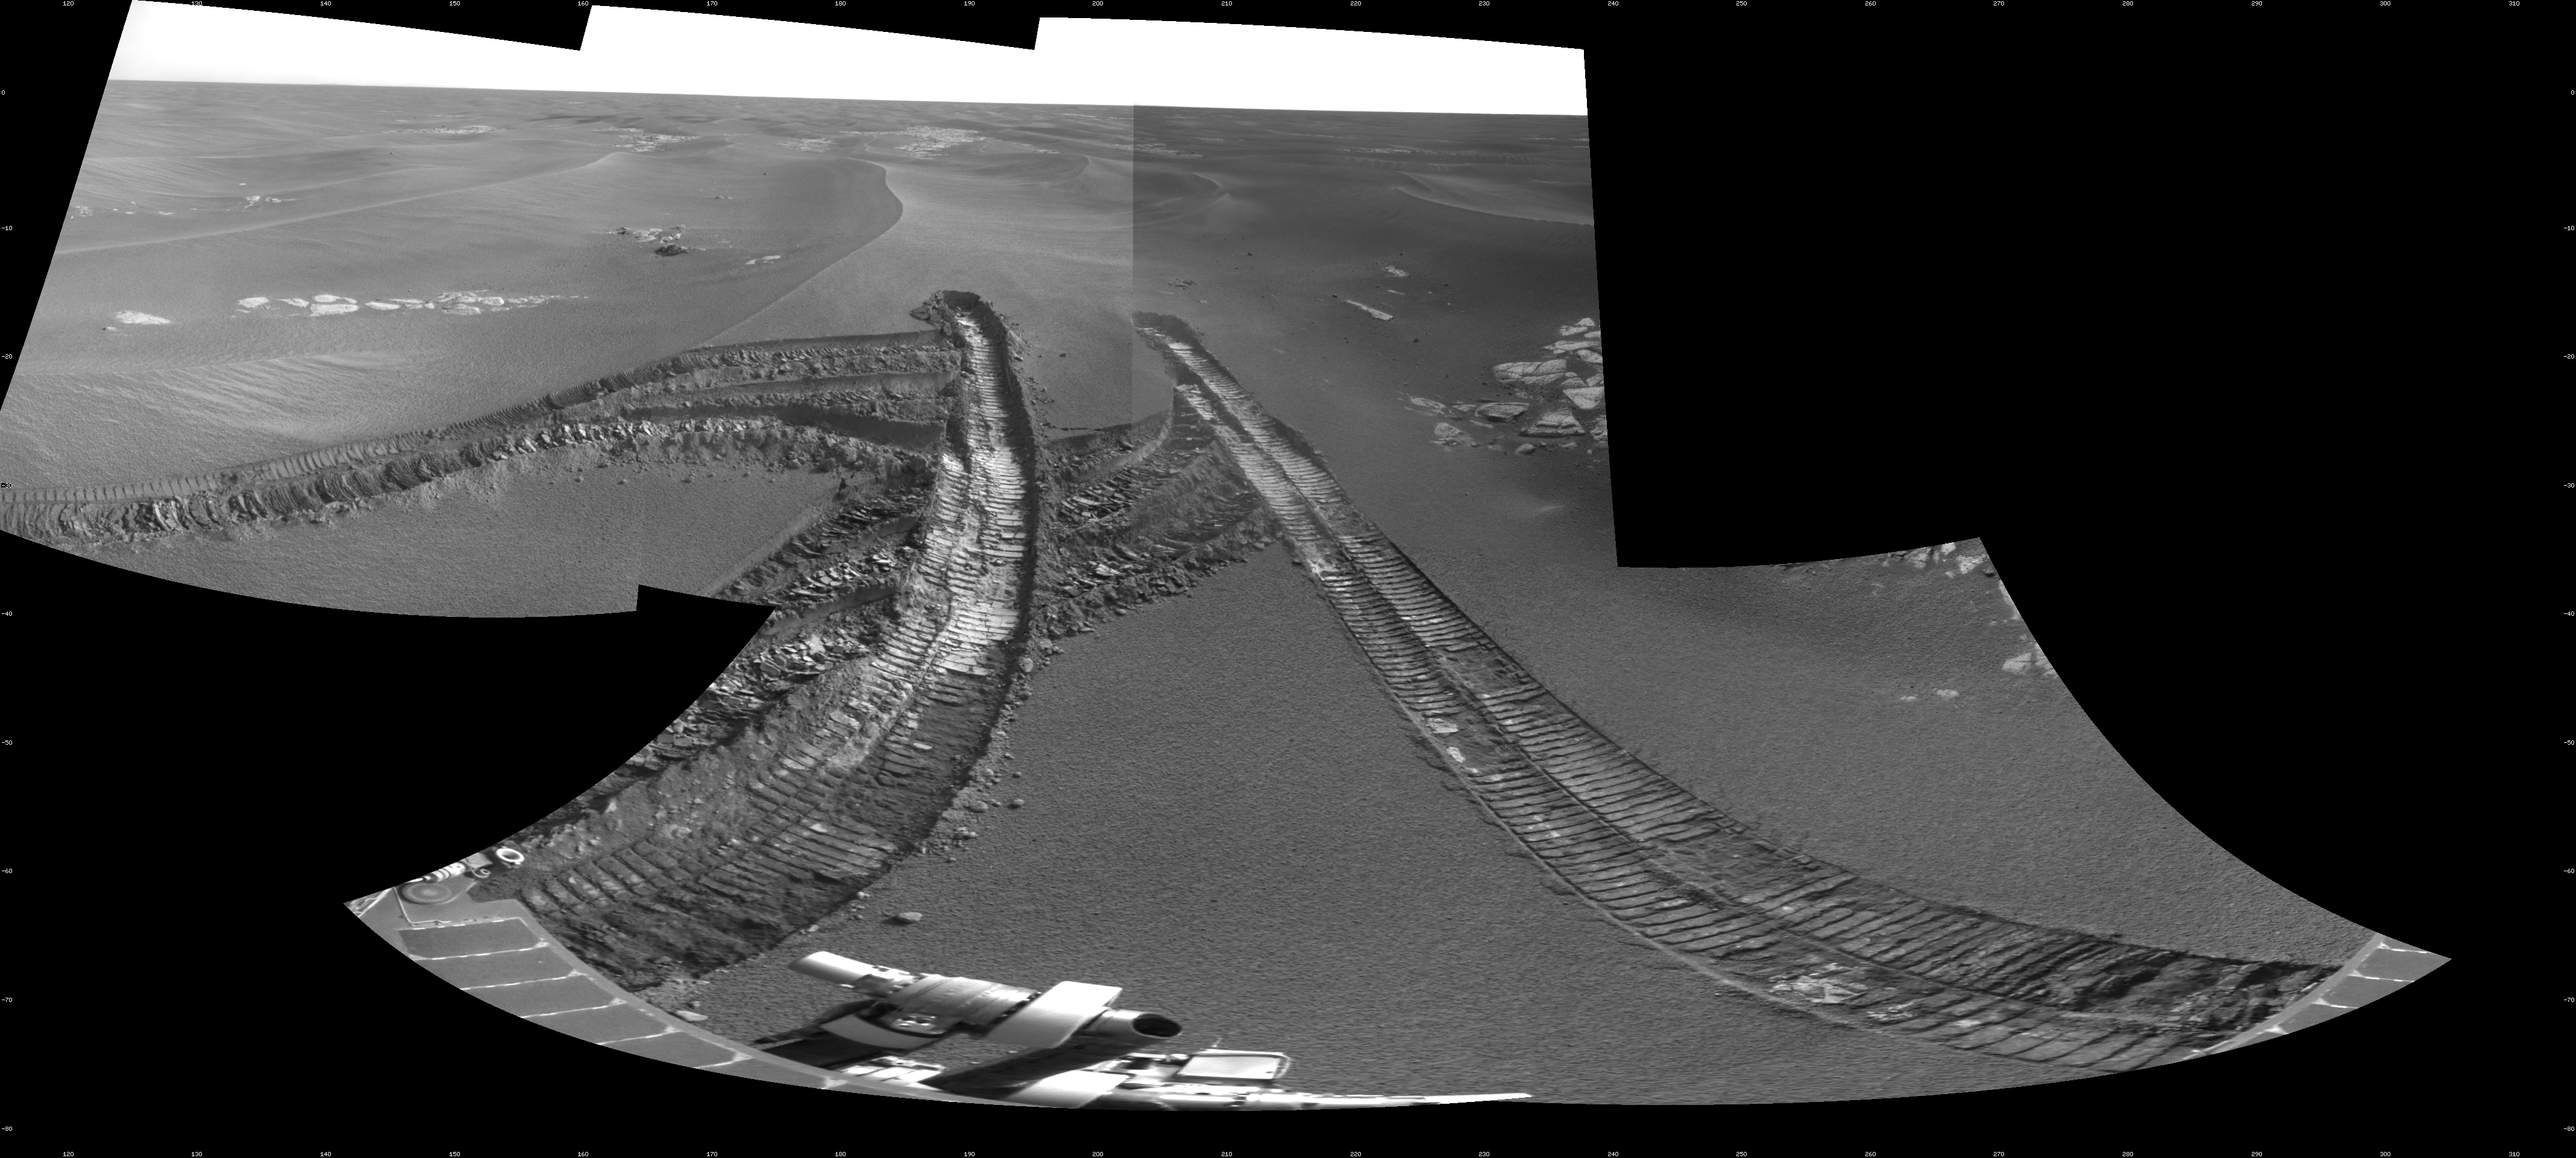

Skirting an Obstacle, Opportunity’s Sol 1867

This view from the navigation camera on NASA’s Mars Exploration Rover Opportunity shows tracks left by backing out of a wind-formed ripple after the rover’s wheels had started to dig too deeply into the dust and sand of the ripple.

The frames combined into this view were taken on the 1,867th Martian day, or sol, of Opportunity’s mission on Mars (April 25, 2009). The scene spans 120 degrees, from southeastward on the left to westward on the right.

Two sols earlier, Opportunity drove 94.55 meters (310 feet) south-southwestward before stopping when the rover detected that its wheels were slipping more than the limit that engineers had set for the drive. That Sol 1865 (April 23, 2009) drive created the tracks that enter this scene from the left and ended with wheels on the left side of the rover partially embedded in the ripple. On Sol 1866, Opportunity began to back away from this potential trap, but moved only about 28 centimeters (11 inches). On Sol 1867, the rover backed up 3.7 meters (12 feet) before taking this picture. Subsequently, Opportunity proceeded on a path avoiding the ripple where the wheel slippage occurred.

For scale, the distance between the parallel wheel tracks is about 1 meter (about 40 inches). This view is presented as a cylindrical projection with geometric seam correction.

Credit: NASA/JPL-Caltech